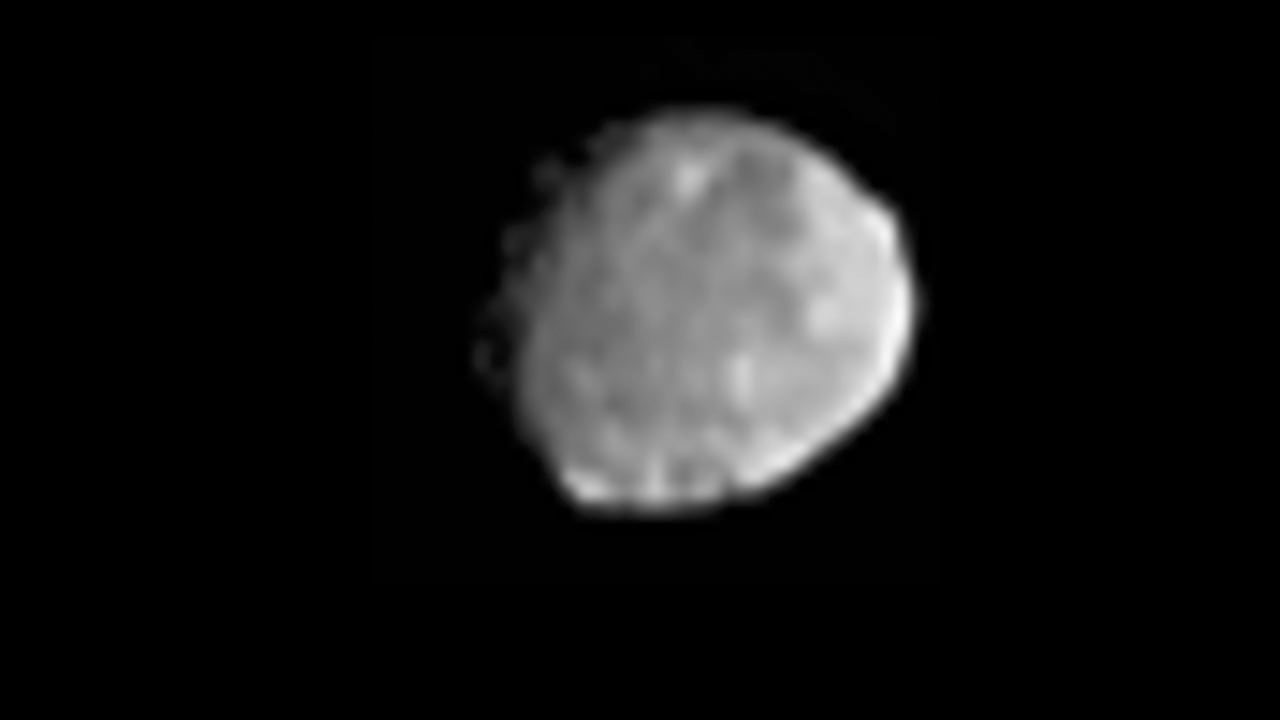

Dawn’s Approach to Vesta

This movie and set of still pictures show images obtained by NASA’s Dawn spacecraft on its approach to the protoplanet Vesta and a comparison of views from Dawn’s framing camera and NASA’s Hubble Space Telescope.

The first part of the video shows nine sets of images obtained for navigation purposes by Dawn’s framing camera. Each set includes 20 frames. Each of the first five sets covers 30 minutes in duration. Each of the last four sets covers 60 minutes in duration. The first set was taken on May 3, 2011, the start of the spacecraft’s approach to Vesta. The other sets were obtained on May 10, May 17, May 24, June 1, June 8, June 14, June 17 and June 20, 2011.

In the second part of the video, images from Dawn appear on the left and images from Hubble appear on the right. Dawn’s images of Vesta are a little more than twice as sharp as Hubble’s. Images from Hubble, which is in orbit around the Earth, were obtained on May 14 and 16, 2007, when Vesta was 109 million miles (176 million kilometers) away from Earth. Dawn’s images were taken on June 20, 2011, when Dawn was about 117,000 miles (189,000 kilometers) away from Vesta.

One still image (Figure 1) shows Dawn’s view of Vesta from June 20, 2011, when the approaching spacecraft was about 117,000 miles (189,000 kilometers) away from the body.

The other still image (Figure 2) shows a comparison of views of Vesta obtained by Dawn (left) and Hubble (right). The image from Dawn is a little more than twice as sharp as the image from Hubble. The image from Hubble, which is in orbit around the Earth, was obtained on May 14, 2007, when Vesta was 109 million miles (176 million kilometers) away from Earth.

Vesta is the second-most massive object in the main asteroid belt. Vesta is expected to capture the spacecraft into its orbit on July 16. Official science gathering begins in early August.

The Dawn mission is managed by NASA’s Jet Propulsion Laboratory in Pasadena, Calif., for the agency’s Science Mission Directorate in Washington. Dawn is a project of the directorate’s Discovery Program, managed by NASA’s Marshall Space Flight Center in Huntsville, Ala. UCLA is responsible for overall Dawn mission science. Orbital Sciences Corp. of Dulles, Va., designed and built the Dawn spacecraft. The framing cameras were developed and built under the leadership of the Max Planck Institute for Solar System Research in Katlenburg-Lindau, Germany. The German Aerospace Center (DLR) Institute of Planetary Research in Berlin made significant contributions in coordination with the Institute of Computer and Communication Network Engineering in Braunschweig. The framing camera project is funded by the Max Planck Society, DLR and NASA. JPL is a division of the California Institute of Technology in Pasadena.

Credit: NASA/JPL-Caltech/UCLA/MPS/DLR/PSI and NASA/ESA/STScI/UMd